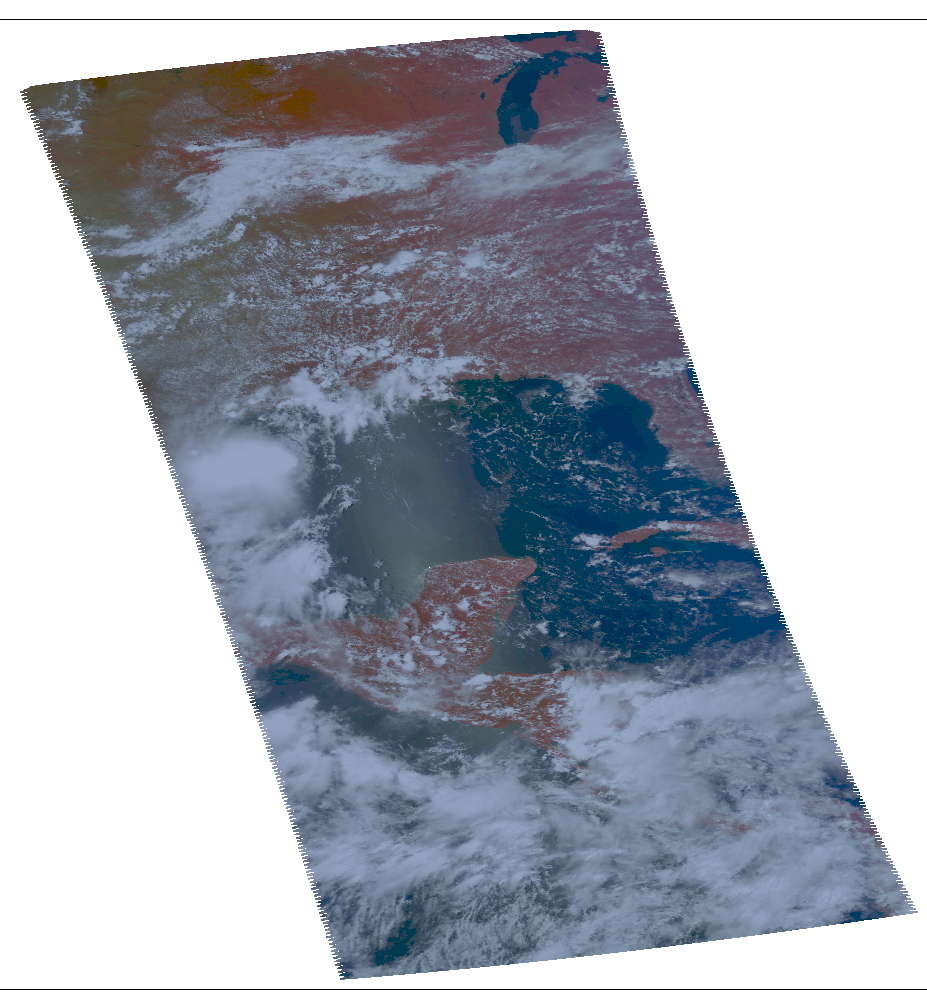

NASA Satellite Tracks Texas-Bound Tropical Storm Don

NASA’s Aqua spacecraft passed over Tropical Storm Don at 8:17 UTC (1:17 a.m. EDT) on July 29, 2011. Its Atmospheric Infrared Sounder (AIRS) instrument took the temperature of Don’s clouds in an infrared image (Figure 1). AIRS data revealed a large area of powerful, high thunderstorms with cold cloud tops surrounding Don’s center where cloud temperatures were colder than -63 Fahrenheit (-52 Celsius). The higher the thunderstorm cloud-top, the colder it is, and the more powerful they are.

Don is predicted to make landfall on the southern Texas coast on Friday night, July 29, producing predicted total rainfall accumulations of 2 to 4 inches from south Texas into extreme northeastern Mexico. It remains to be seen whether Don will bring any significant drought relief to Texas, most of which continues to experience exceptional drought conditions, the highest level of drought measured by the U.S. Drought Monitor (see http://droughtmonitor.unl.edu/ ), a synthesis of multiple indices and impacts that represents a consensus of federal and academic scientists. How much drought relief Don provides depends on its intensity, track and forward speed.

About AIRS
The Atmospheric Infrared Sounder, AIRS, in conjunction with the Advanced Microwave Sounding Unit, AMSU, senses emitted infrared and microwave radiation from Earth to provide a three-dimensional look at Earth’s weather and climate. Working in tandem, the two instruments make simultaneous observations all the way down to Earth’s surface, even in the presence of heavy clouds. With more than 2,000 channels sensing different regions of the atmosphere, the system creates a global, three-dimensional map of atmospheric temperature and humidity, cloud amounts and heights, greenhouse gas concentrations, and many other atmospheric phenomena. Launched into Earth orbit in 2002, the AIRS and AMSU instruments fly onboard NASA’s Aqua spacecraft and are managed by NASA’s Jet Propulsion Laboratory in Pasadena, Calif., under contract to NASA. JPL is a division of the California Institute of Technology in Pasadena.

Credit: NASA/JPL